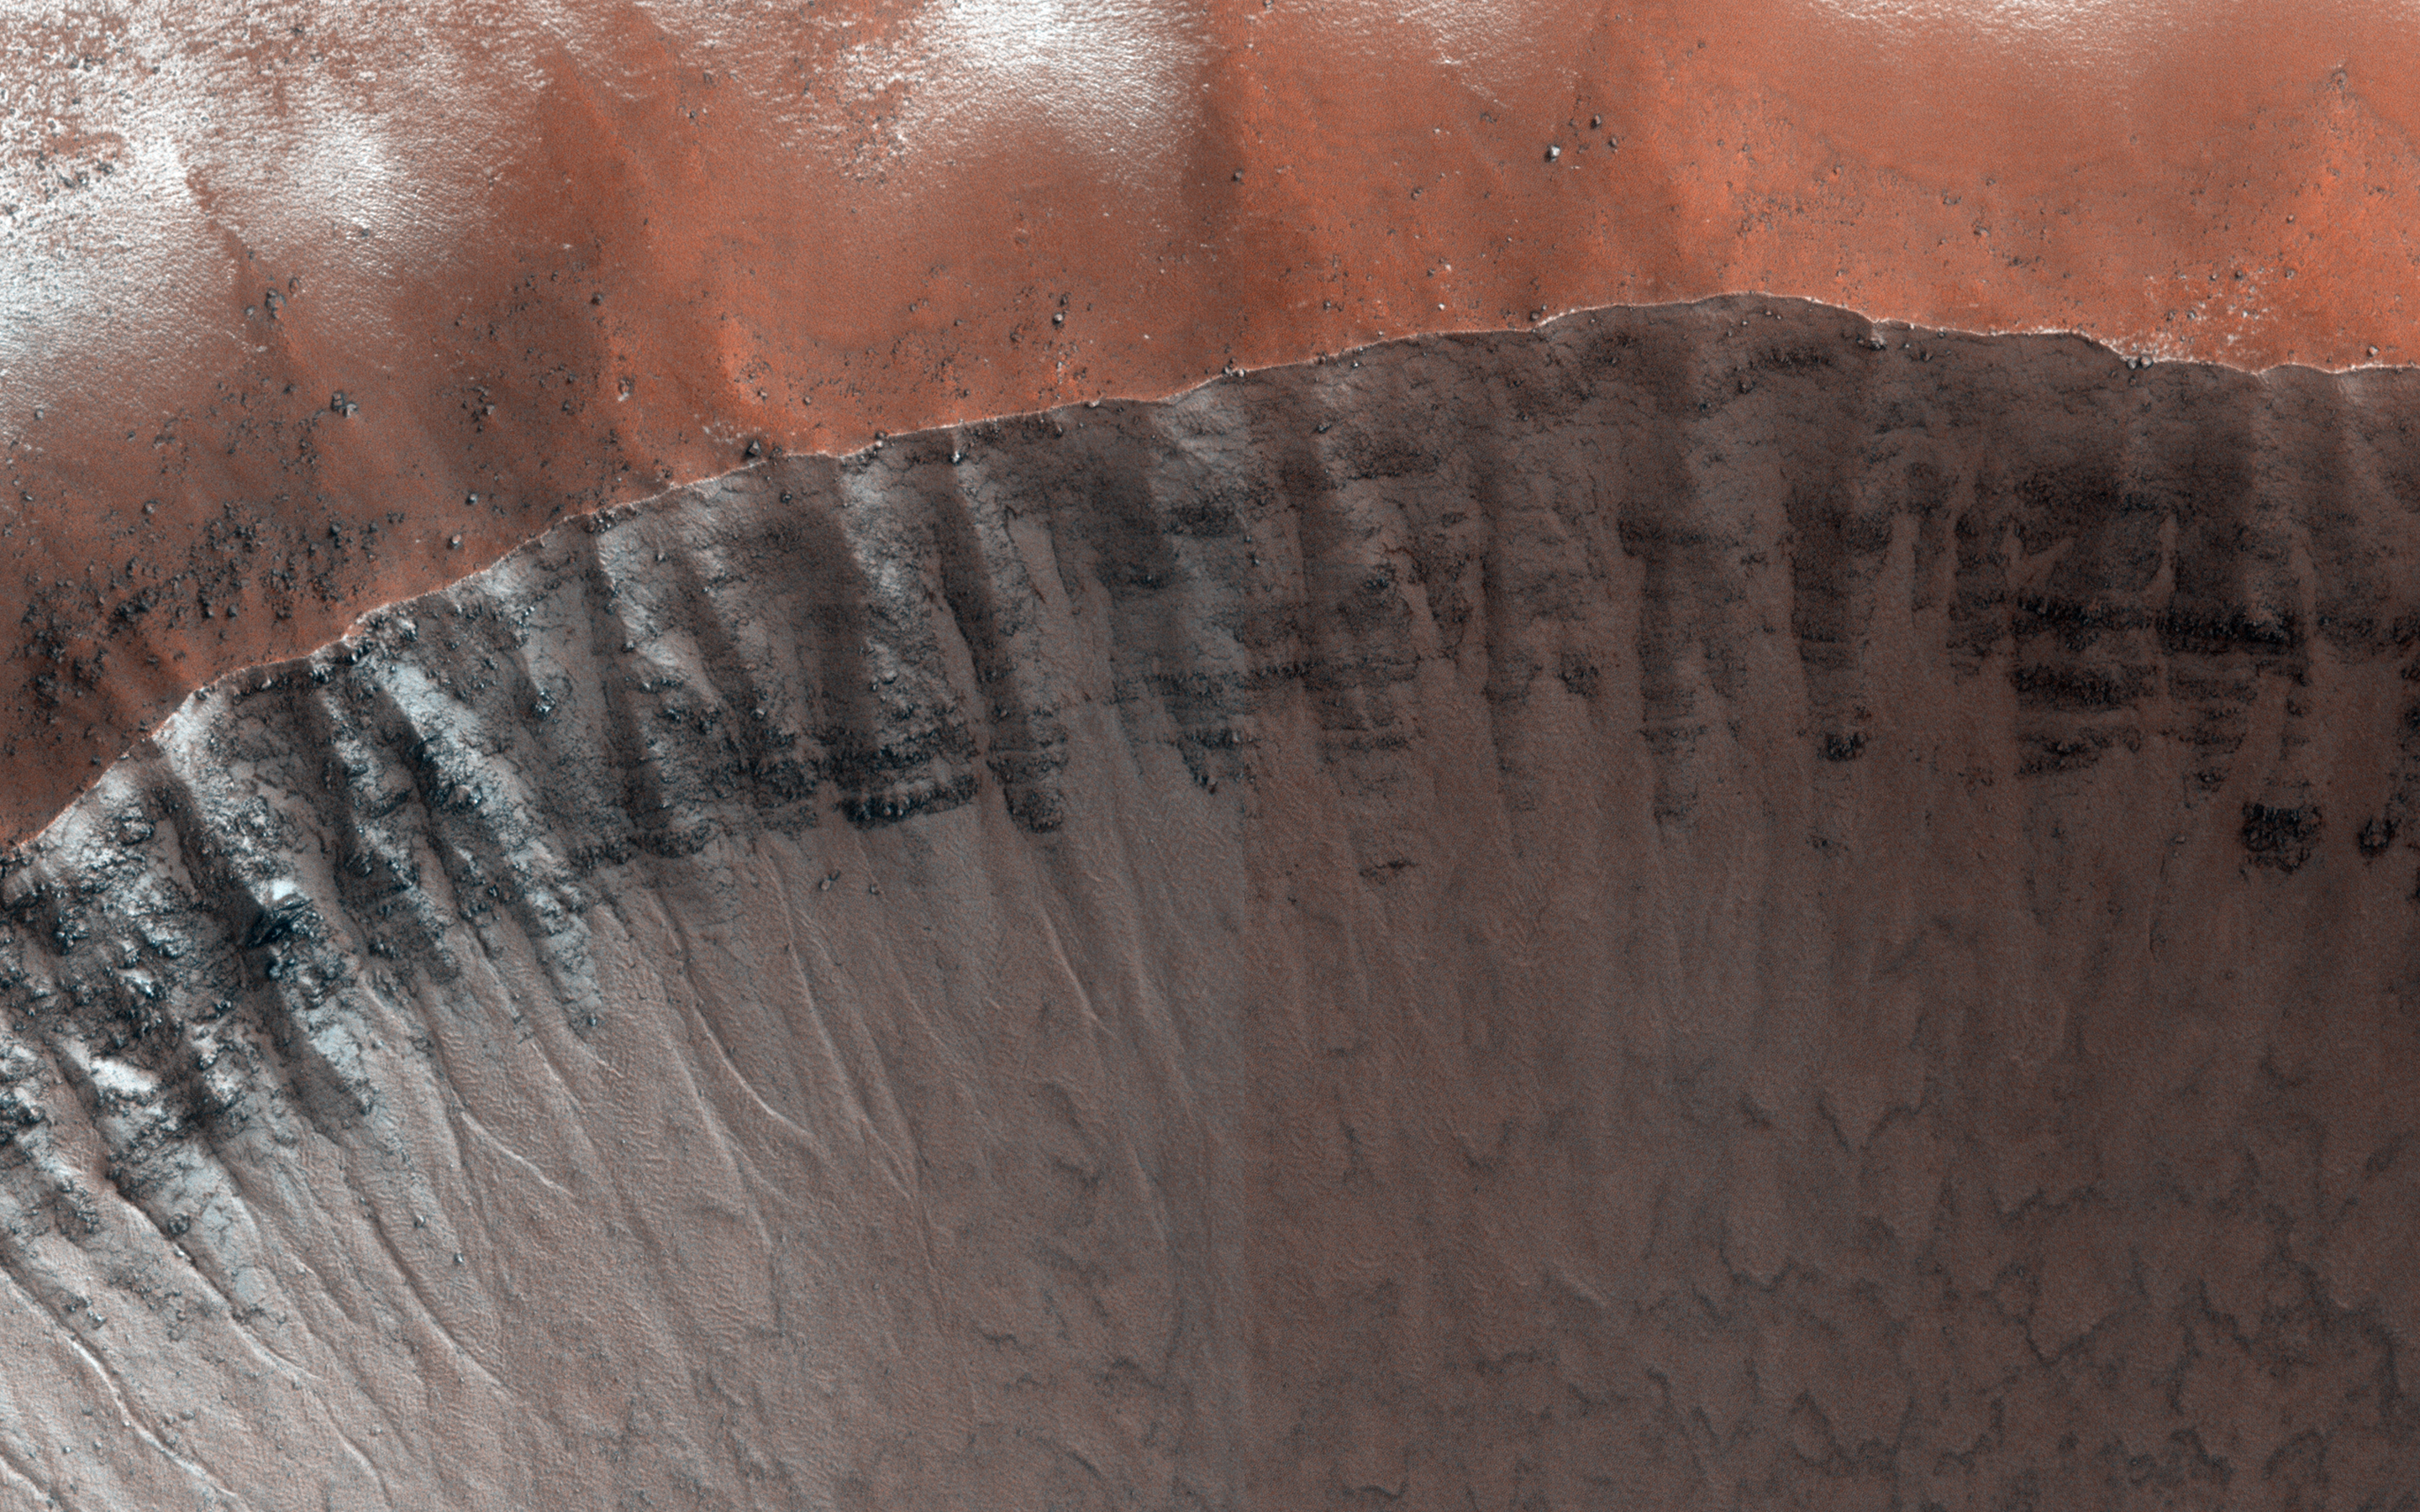

Frosted Impact Crater in Late Northern Winter

This image was planned to search for gully activity in the Northern Hemisphere. Changing gullies have so far been documented only in the Southern Hemisphere, where a greater thickness of carbon dioxide frost forms in the winter.

The gullies are active when this frost is present, especially in the late winter and spring as it sublimates. The well-preserved crater here has a bright gully deposit (visible in prior images acquired in late northern summer), which suggests recent activity. An animated GIF blinking between these two images (at reduced resolution) shows how it changes in appearance with the seasons.

HiRISE is one of six instruments on NASA’s Mars Reconnaissance Orbiter. The University of Arizona, Tucson, operates the orbiter’s HiRISE camera, which was built by Ball Aerospace & Technologies Corp., Boulder, Colo. NASA’s Jet Propulsion Laboratory, a division of the California Institute of Technology in Pasadena, manages the Mars Reconnaissance Orbiter Project for the NASA Science Mission Directorate, Washington.

Credit: NASA/JPL-Caltech/Univ. of Arizona